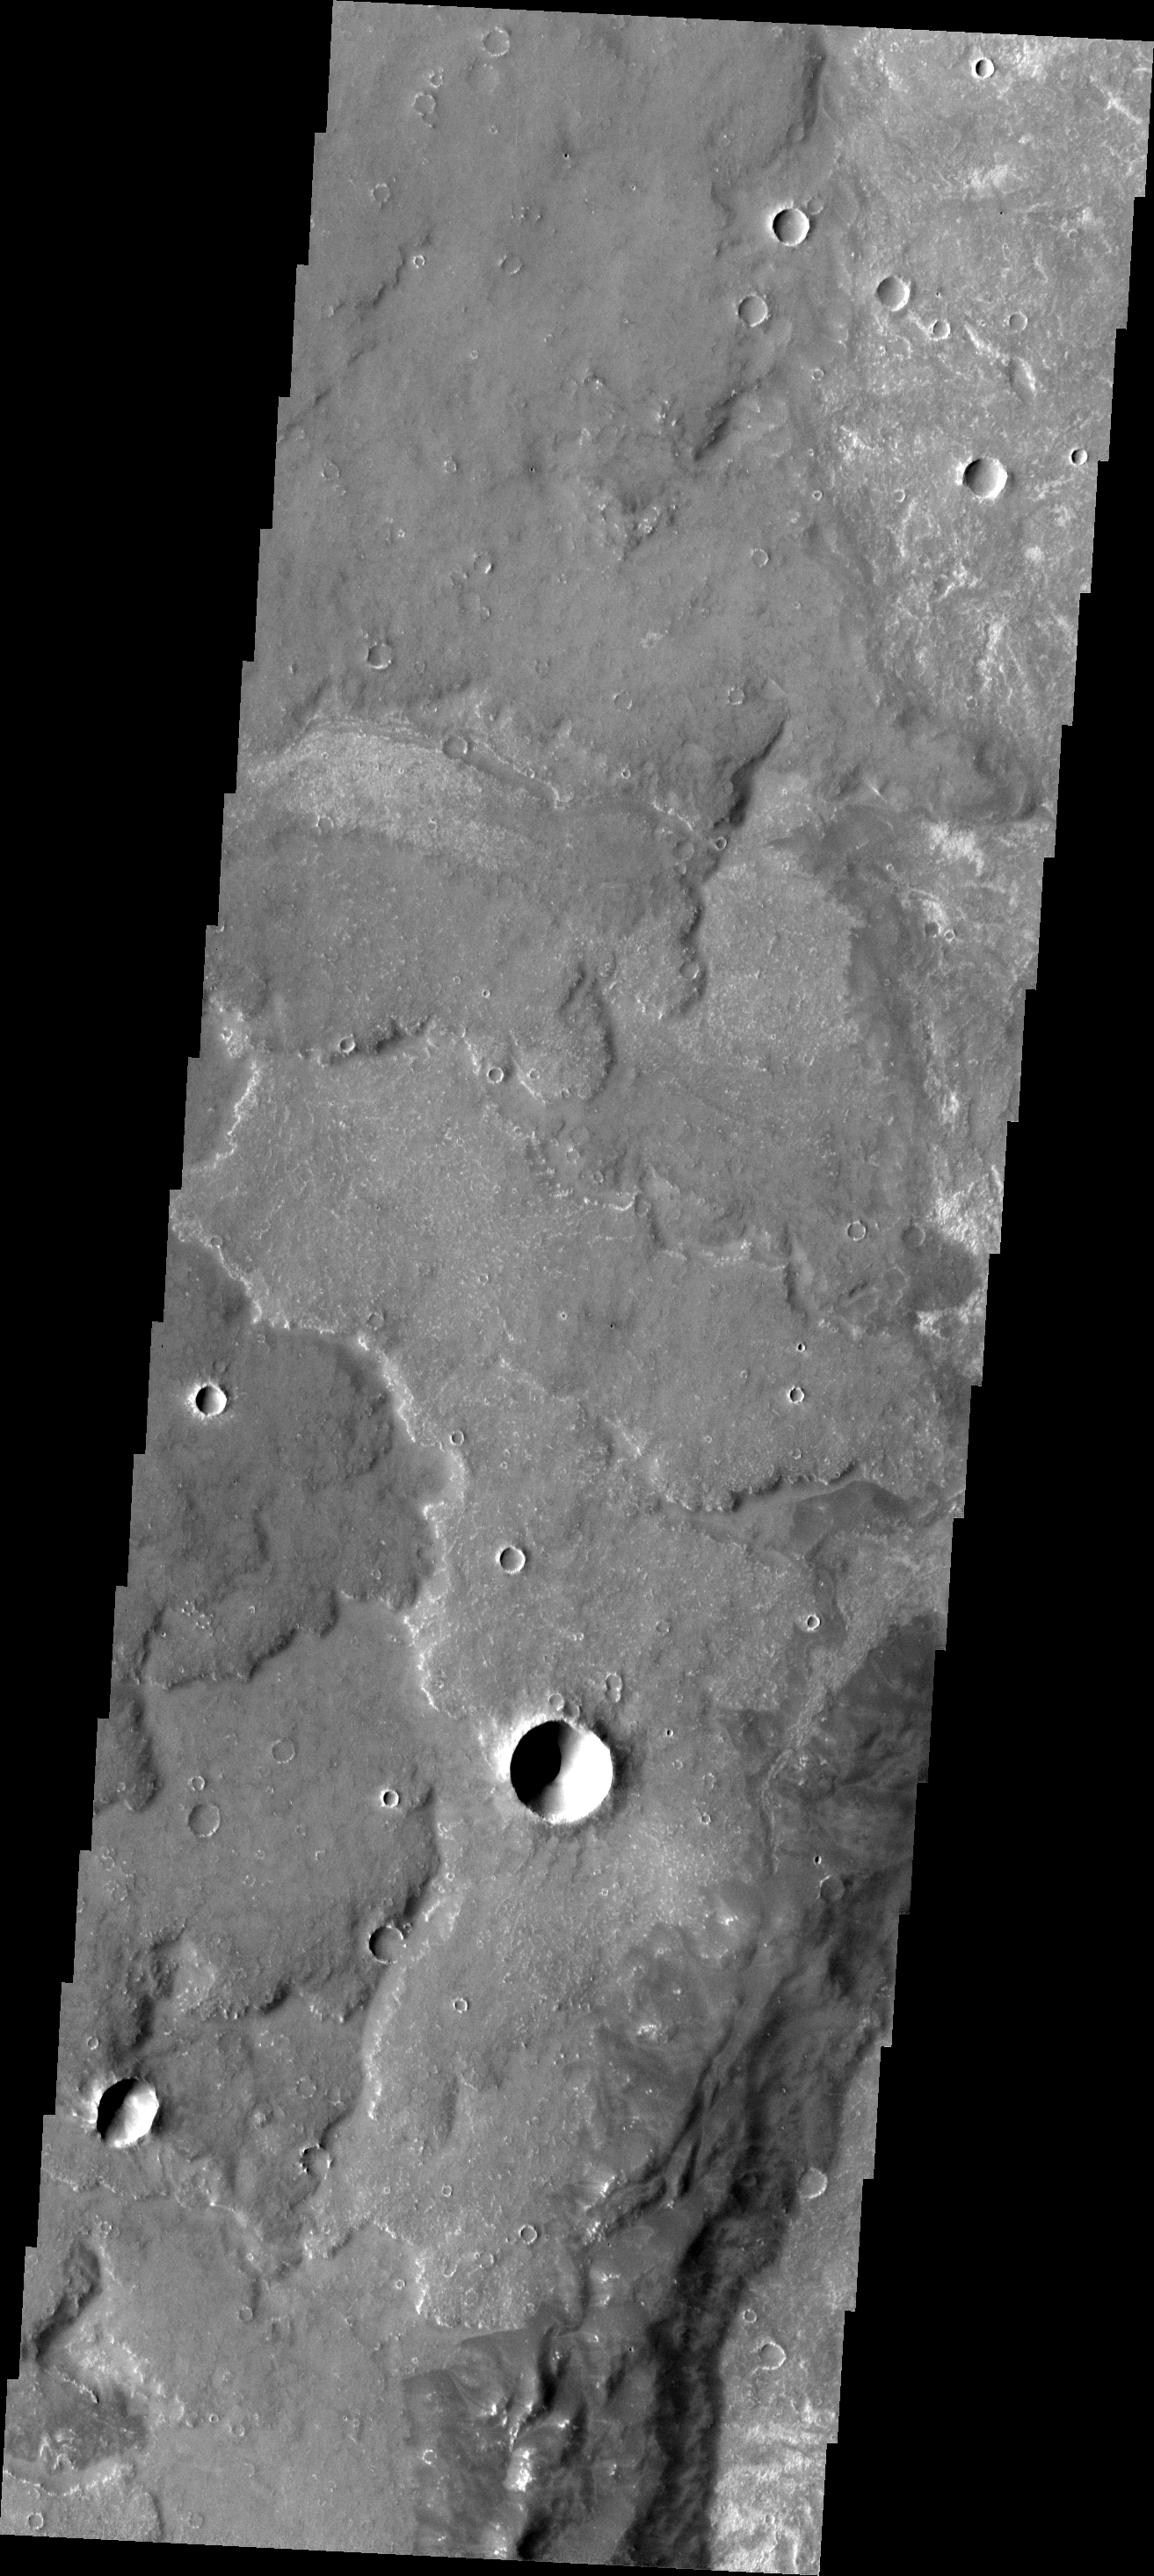

Syria Planum

This image shows some of the extensive lava flows that make up Syria Planum.

Image information: VIS instrument. Latitude -16.4N, Longitude 258.8E. 17 meter/pixel resolution.

Please see the THEMIS Data Citation Note for details on crediting THEMIS images.

Note: this THEMIS visual image has not been radiometrically nor geometrically calibrated for this preliminary release. An empirical correction has been performed to remove instrumental effects. A linear shift has been applied in the cross-track and down-track direction to approximate spacecraft and planetary motion. Fully calibrated and geometrically projected images will be released through the Planetary Data System in accordance with Project policies at a later time.

NASA’s Jet Propulsion Laboratory manages the 2001 Mars Odyssey mission for NASA’s Office of Space Science, Washington, D.C. The Thermal Emission Imaging System (THEMIS) was developed by Arizona State University, Tempe, in collaboration with Raytheon Santa Barbara Remote Sensing. The THEMIS investigation is led by Dr. Philip Christensen at Arizona State University. Lockheed Martin Astronautics, Denver, is the prime contractor for the Odyssey project, and developed and built the orbiter. Mission operations are conducted jointly from Lockheed Martin and from JPL, a division of the California Institute of Technology in Pasadena.

Credit: NASA/JPL/ASU